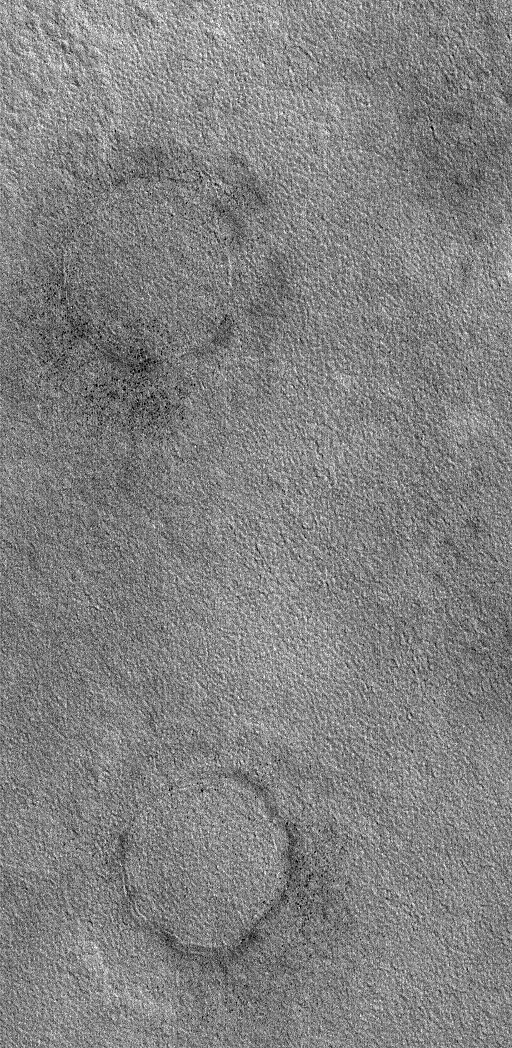

Buried Craters

26 December 2005
This Mars Global Surveyor (MGS) Mars Orbiter Camera (MOC) image shows two circular features on the plains of northern Utopia. A common sight on the martian northern plains, these rings indicate the locations of buried impact craters.

Location near: 65.1°N, 261.2°W
Image width: ~2 km (~1.2 mi)
Illumination from: lower left
Season: Northern Summer

Credit: NASA/JPL/Malin Space Science Systems